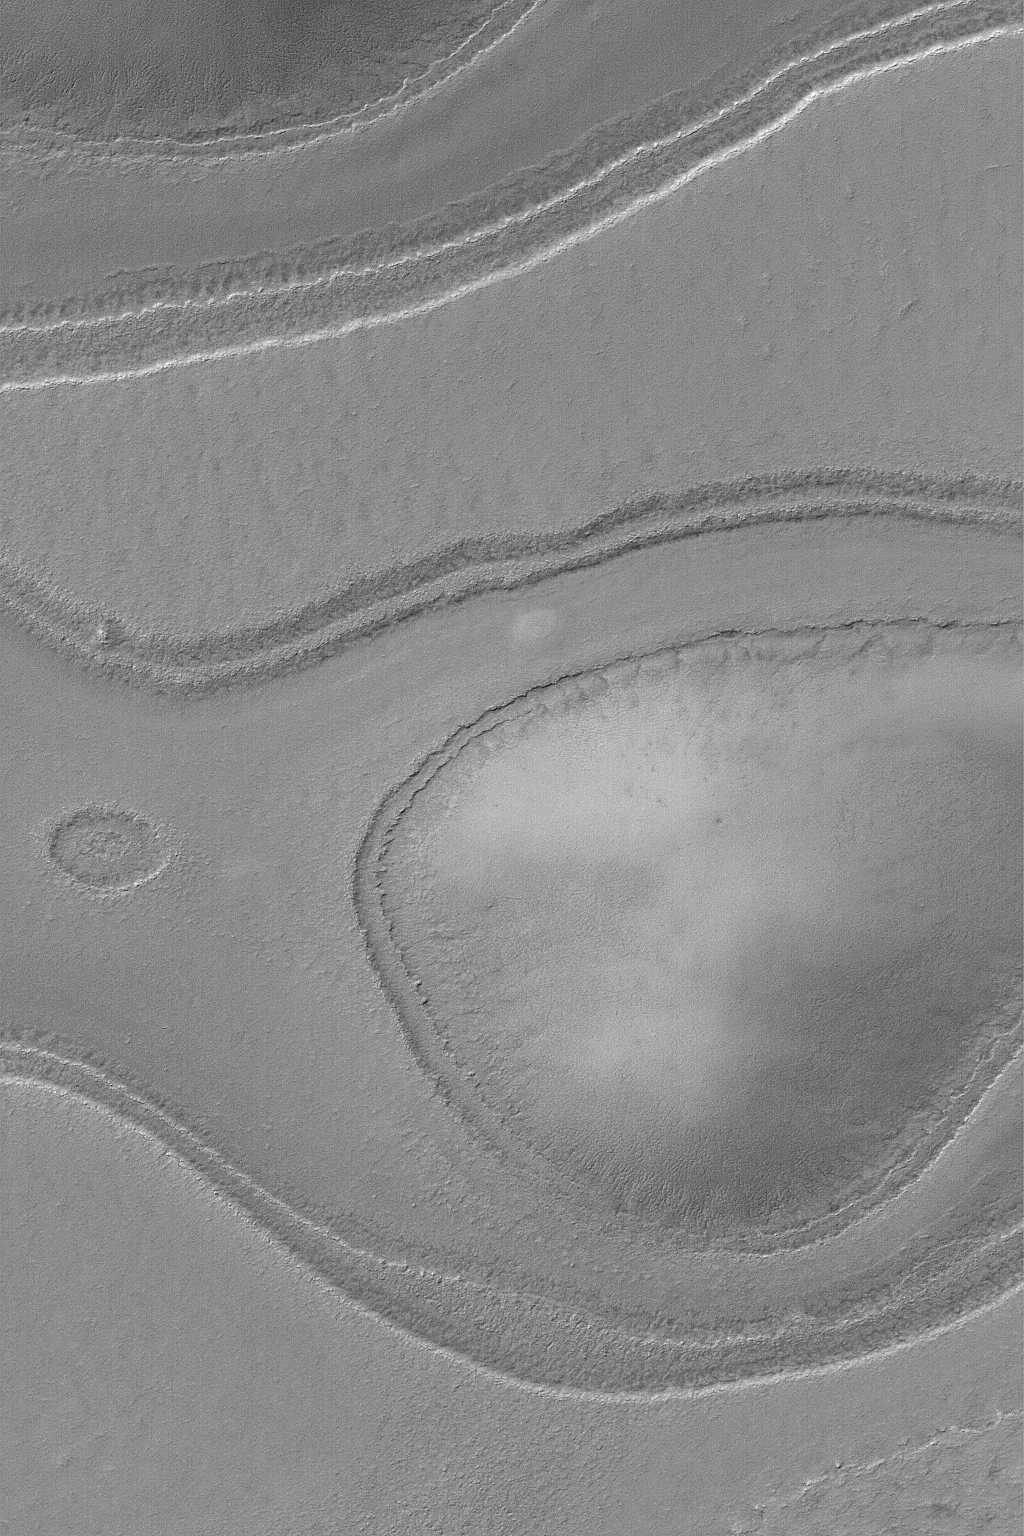

Layers Near South Crater

20 January 2004
This Mars Global Surveyor (MGS) Mars Orbiter Camera (MOC) image shows layer outcrops near the rim of South Crater, in the south polar region of Mars. These ancient layered materials surround an even older knob–the rounded feature at right/center. This picture is located near 78.0°S, 336.0°W, and covers an area 3 km (1.9 mi) wide. Sunlight illuminates the scene from the upper left.

Credit: NASA/JPL/Malin Space Science Systems